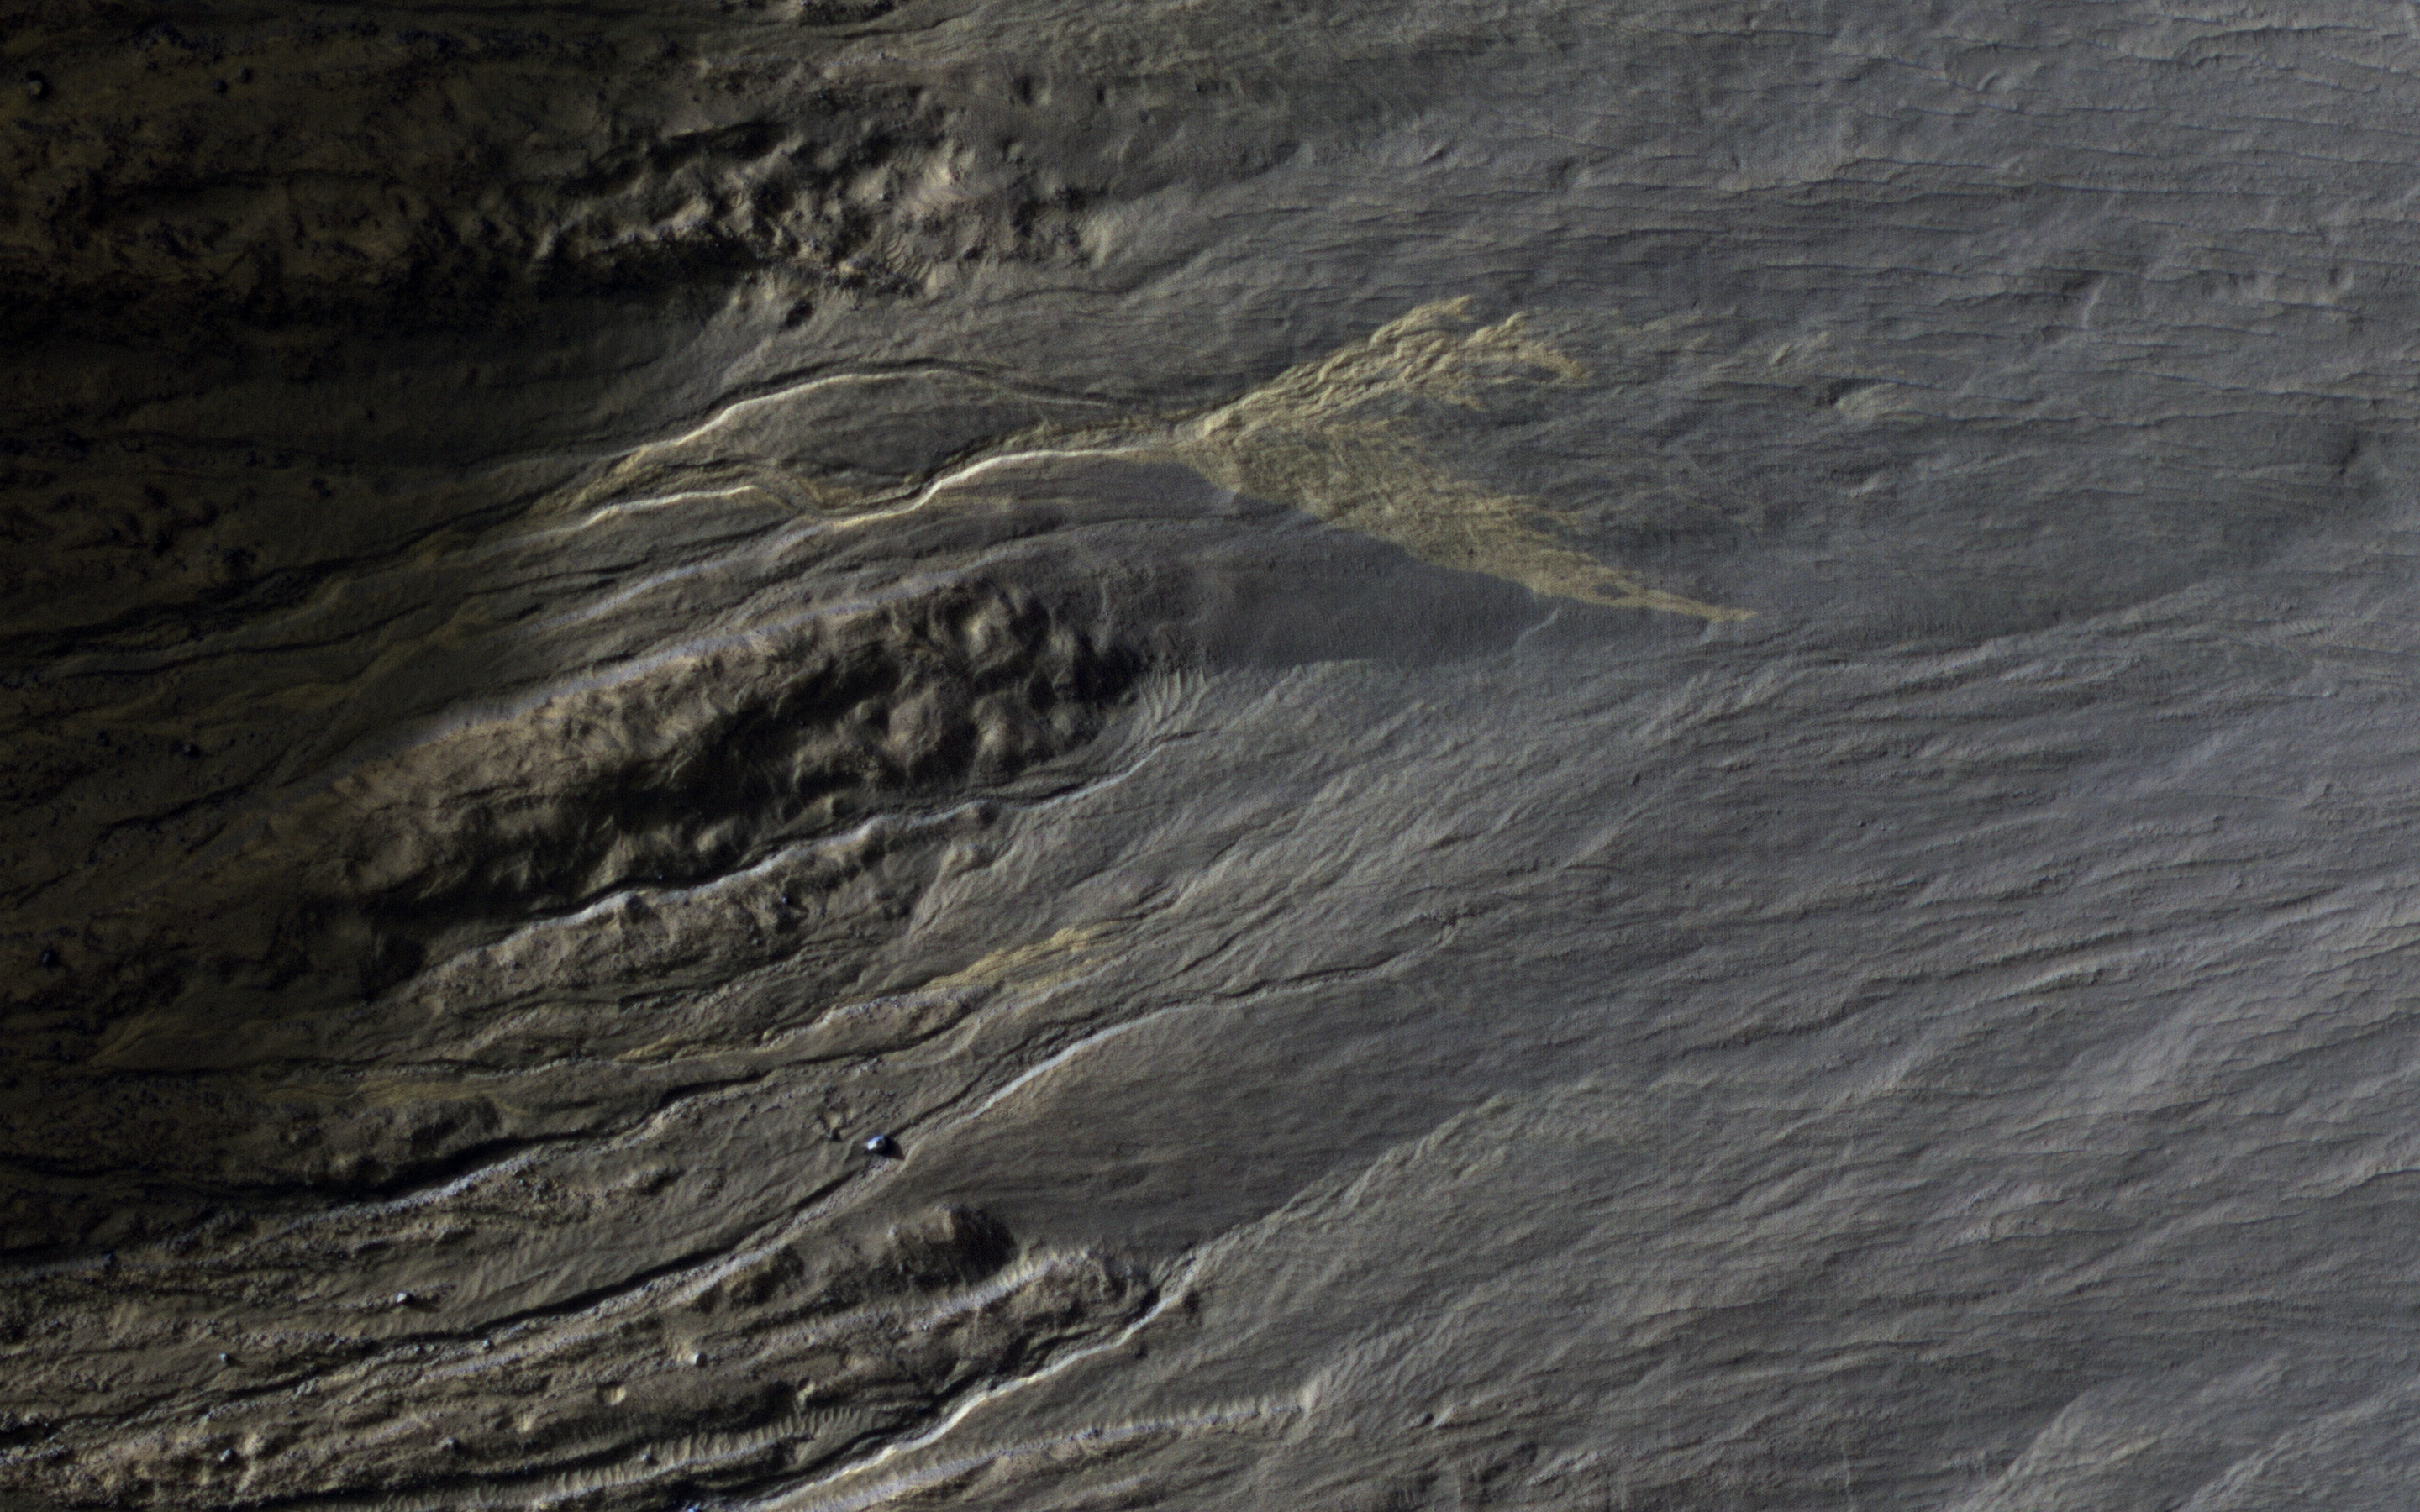

Distinctive Brightness

This full-resolution image is centered on a bright deposit at the end of a gully channel.

The bright deposit does not seem to be present in an image acquired several years earlier than 2009, and is likely to be very recent based on its distinctive brightness.

The map is projected here at a scale of 25 centimeters (9.8 inches) per pixel. [The original image scale is 25.4 centimeters (10 inches) per pixel (with 1 x 1 binning); objects on the order of 76 centimeters (29.9 inches) across are resolved.] North is up.

This is a stereo pair with ESP_011509_1380.

The University of Arizona, Tucson, operates HiRISE, which was built by Ball Aerospace & Technologies Corp., Boulder, Colo. NASA’s Jet Propulsion Laboratory, a division of Caltech in Pasadena, California, manages the Mars Reconnaissance Orbiter Project for NASA’s Science Mission Directorate, Washington.

Credit: NASA/JPL-Caltech/Univ. of Arizona